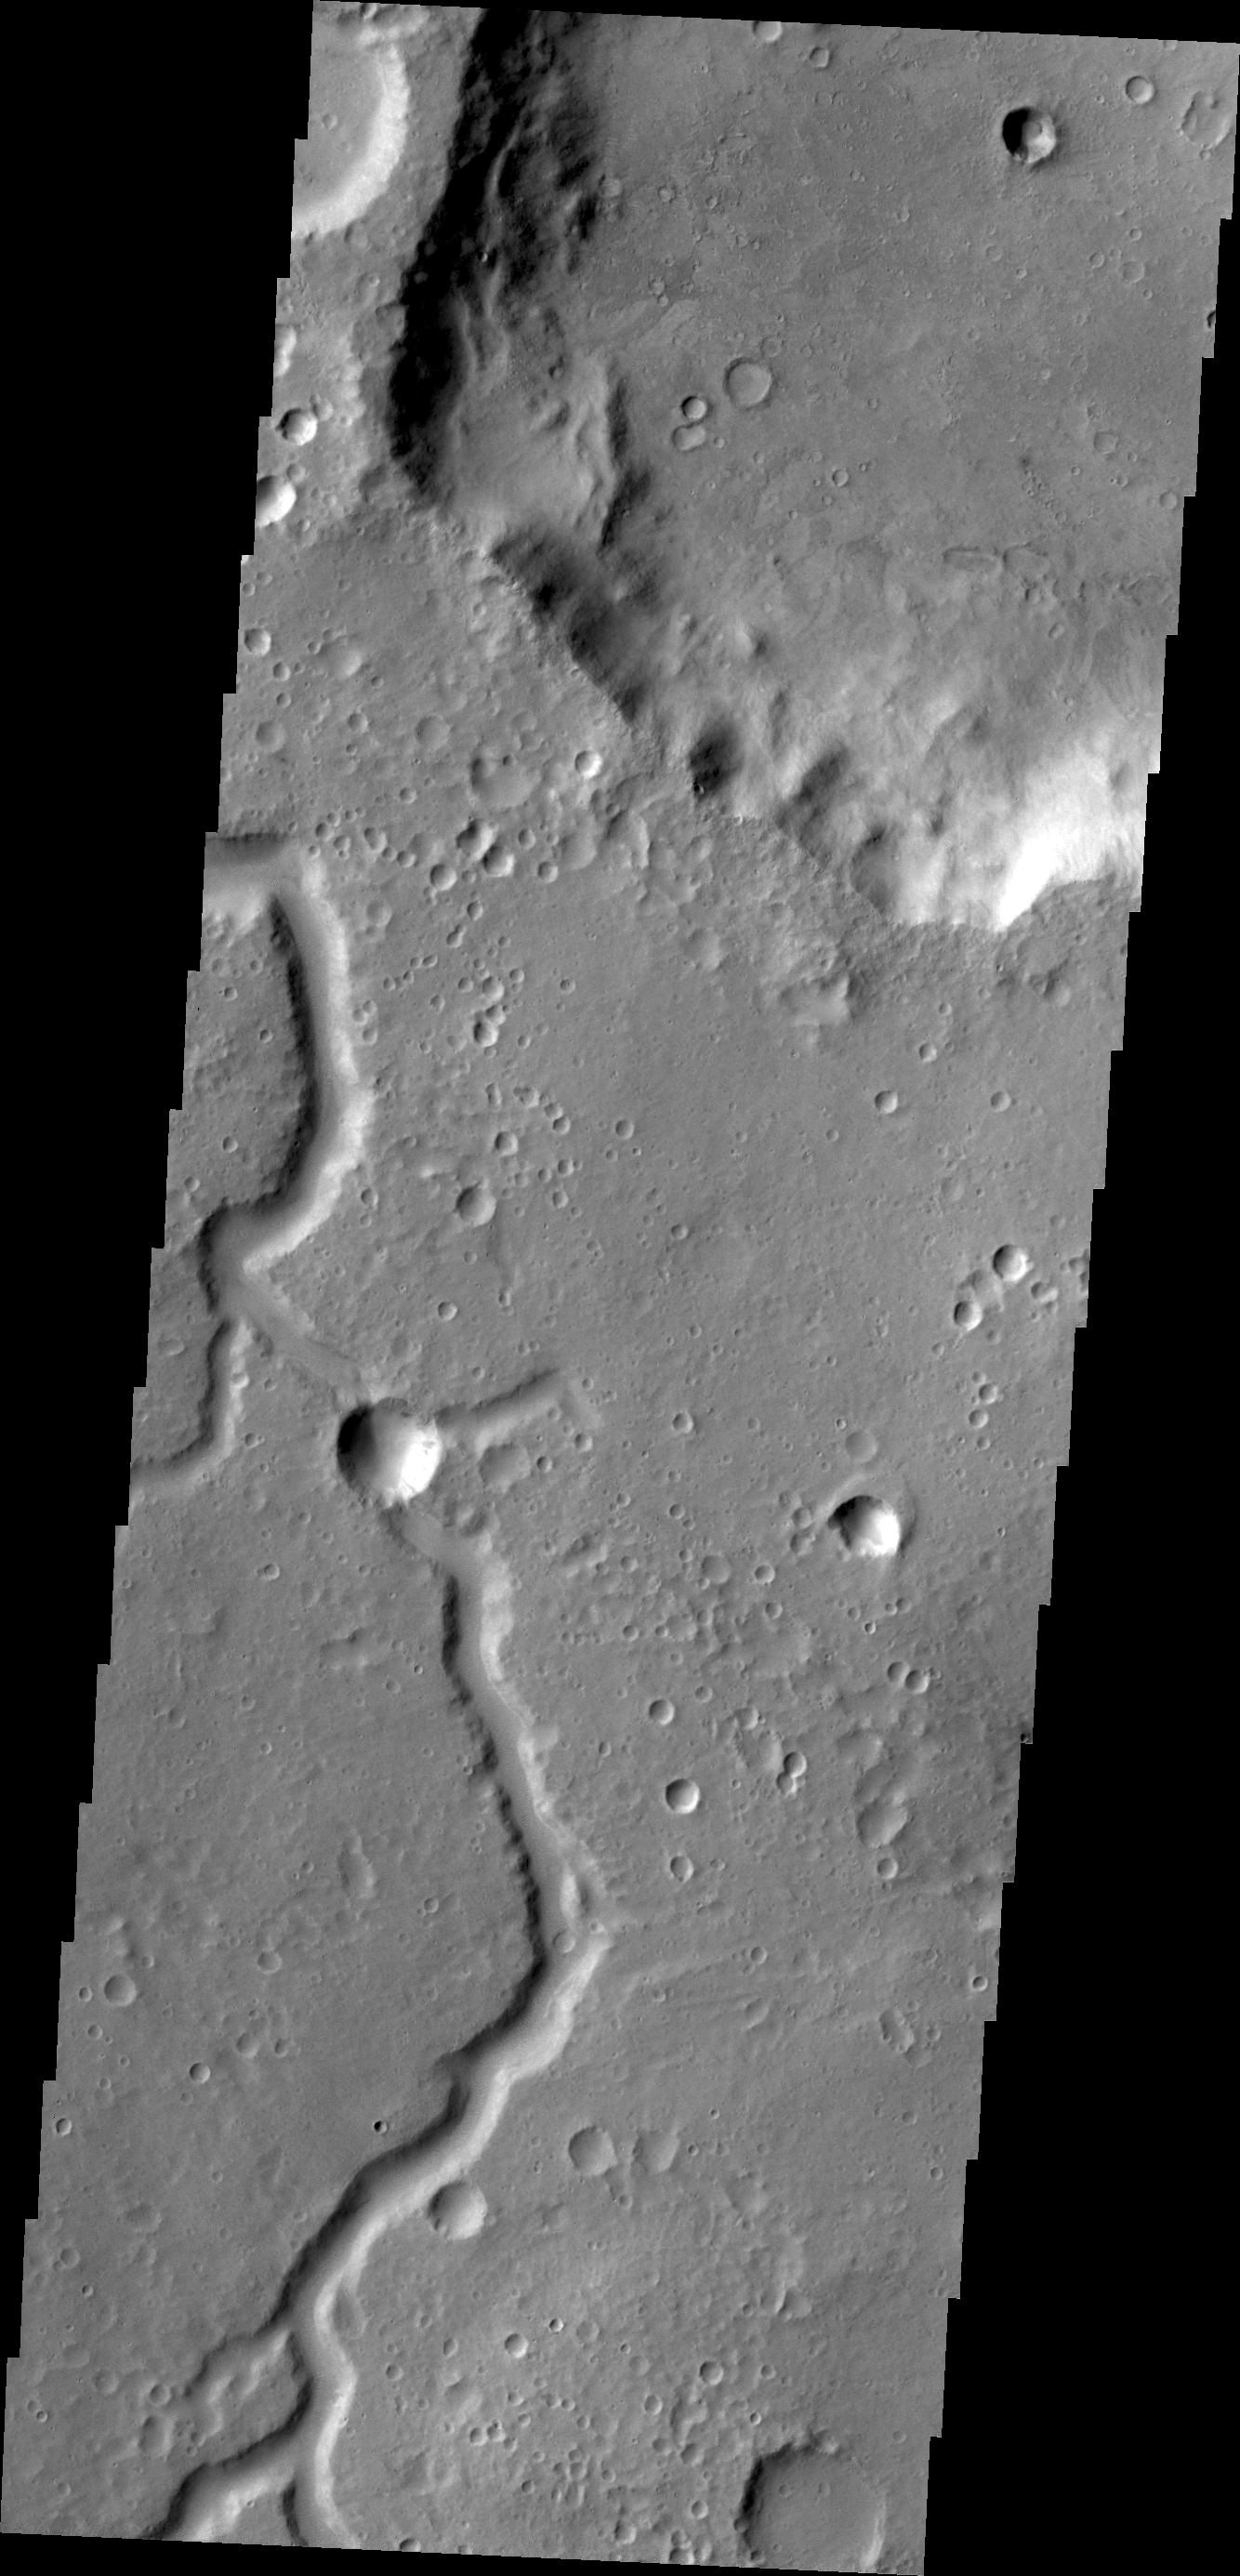

Channel in Xanthe Terra

This unnamed channel is located in Xanthe Terra.

Credit: NASA/JPL/ASU